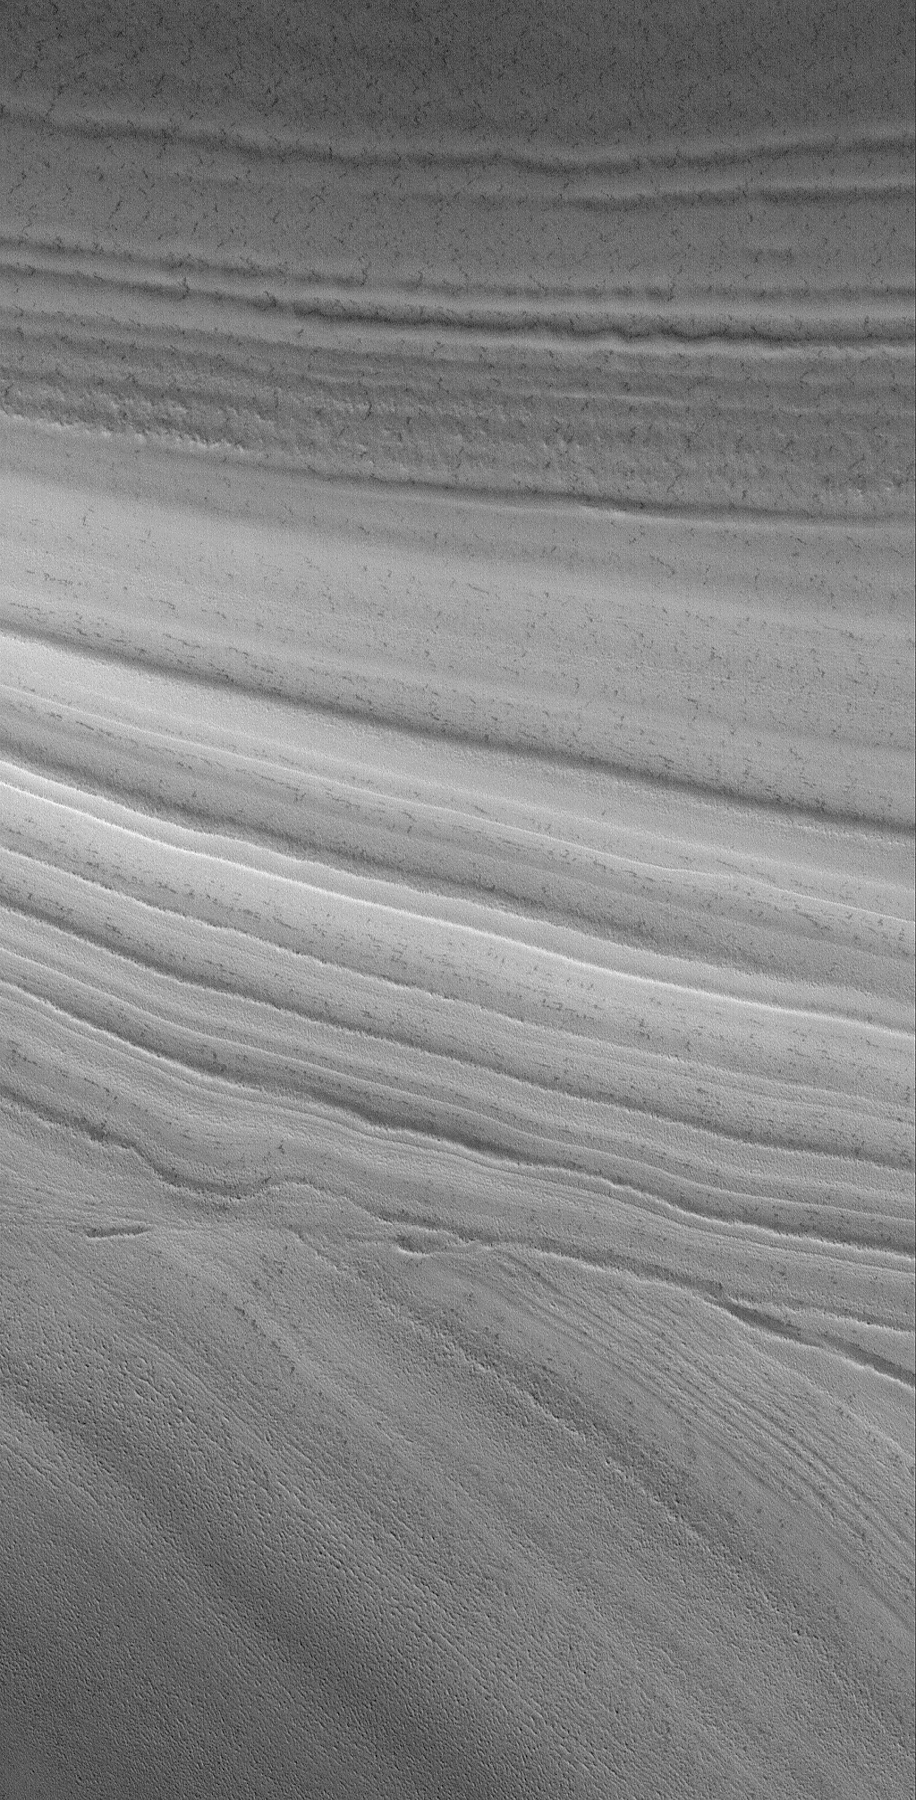

Cut-off

21 August 2006
This Mars Global Surveyor (MGS) Mars Orbiter Camera (MOC) image shows an unconformity in an exposure of north polar layered material, at which older layers were cut-off and eroded before a new suite of layers was deposited above them. The terrain in the entire scene was covered by a thin frost of frozen carbon dioxide at the time this picture was acquired in June 2006.

Location near: 86.1°N, 208.5°W
Image width: ~3 km (~1.9 mi)
Illumination from: lower left
Season: Northern Spring

Credit: NASA/JPL/Malin Space Science Systems